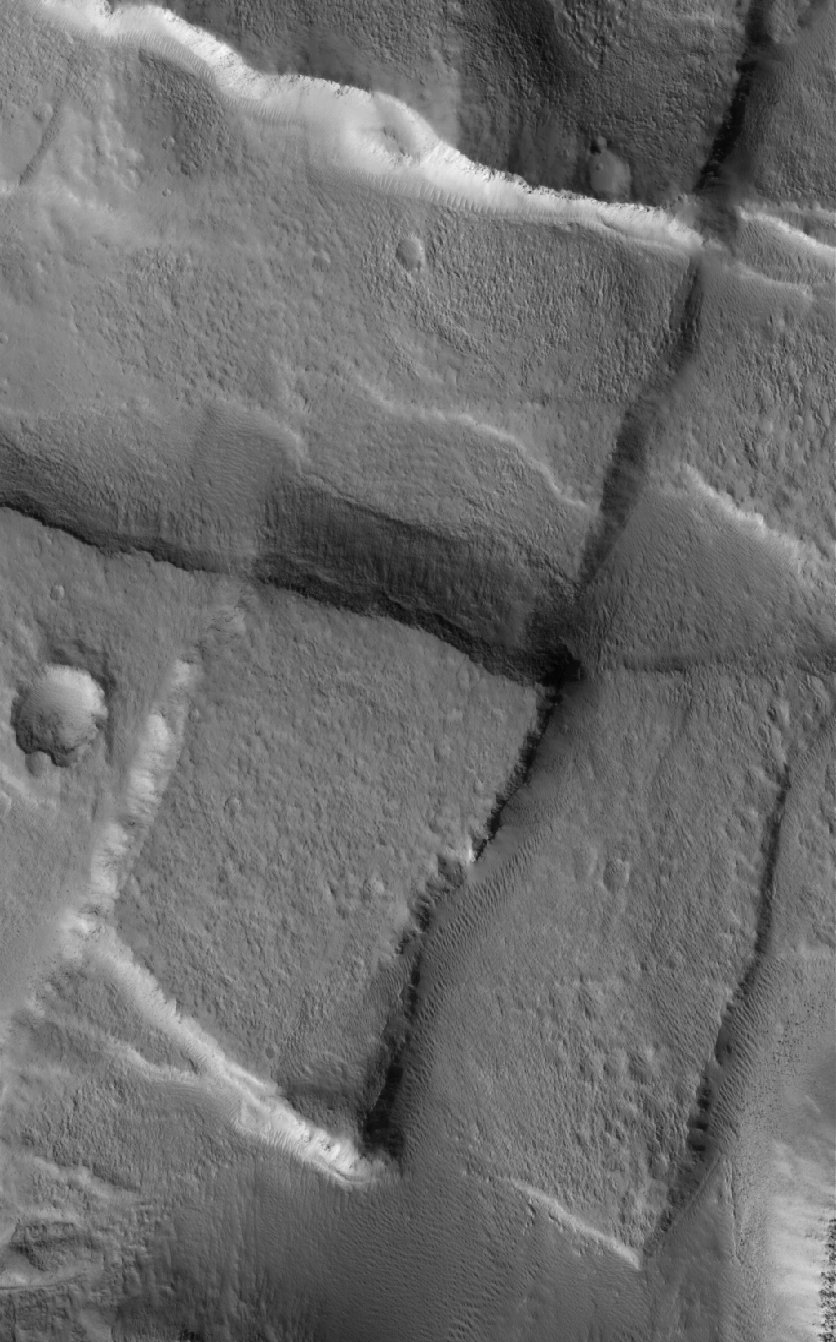

Cross-Cutting Faults

16 May 2005
This Mars Global Surveyor (MGS) Mars Orbiter Camera (MOC) image shows cross-cutting fault scarps among graben features in northern Tempe Terra. Graben form in regions where the crust of the planet has been extended; such features are common in the regions surrounding the vast “Tharsis Bulge” on Mars.

Location near: 43.7°N, 90.2°W
Image width: ~3 km (~1.9 mi)
Illumination from: lower left
Season: Northern Summer

Credit: NASA/JPL/Malin Space Science Systems